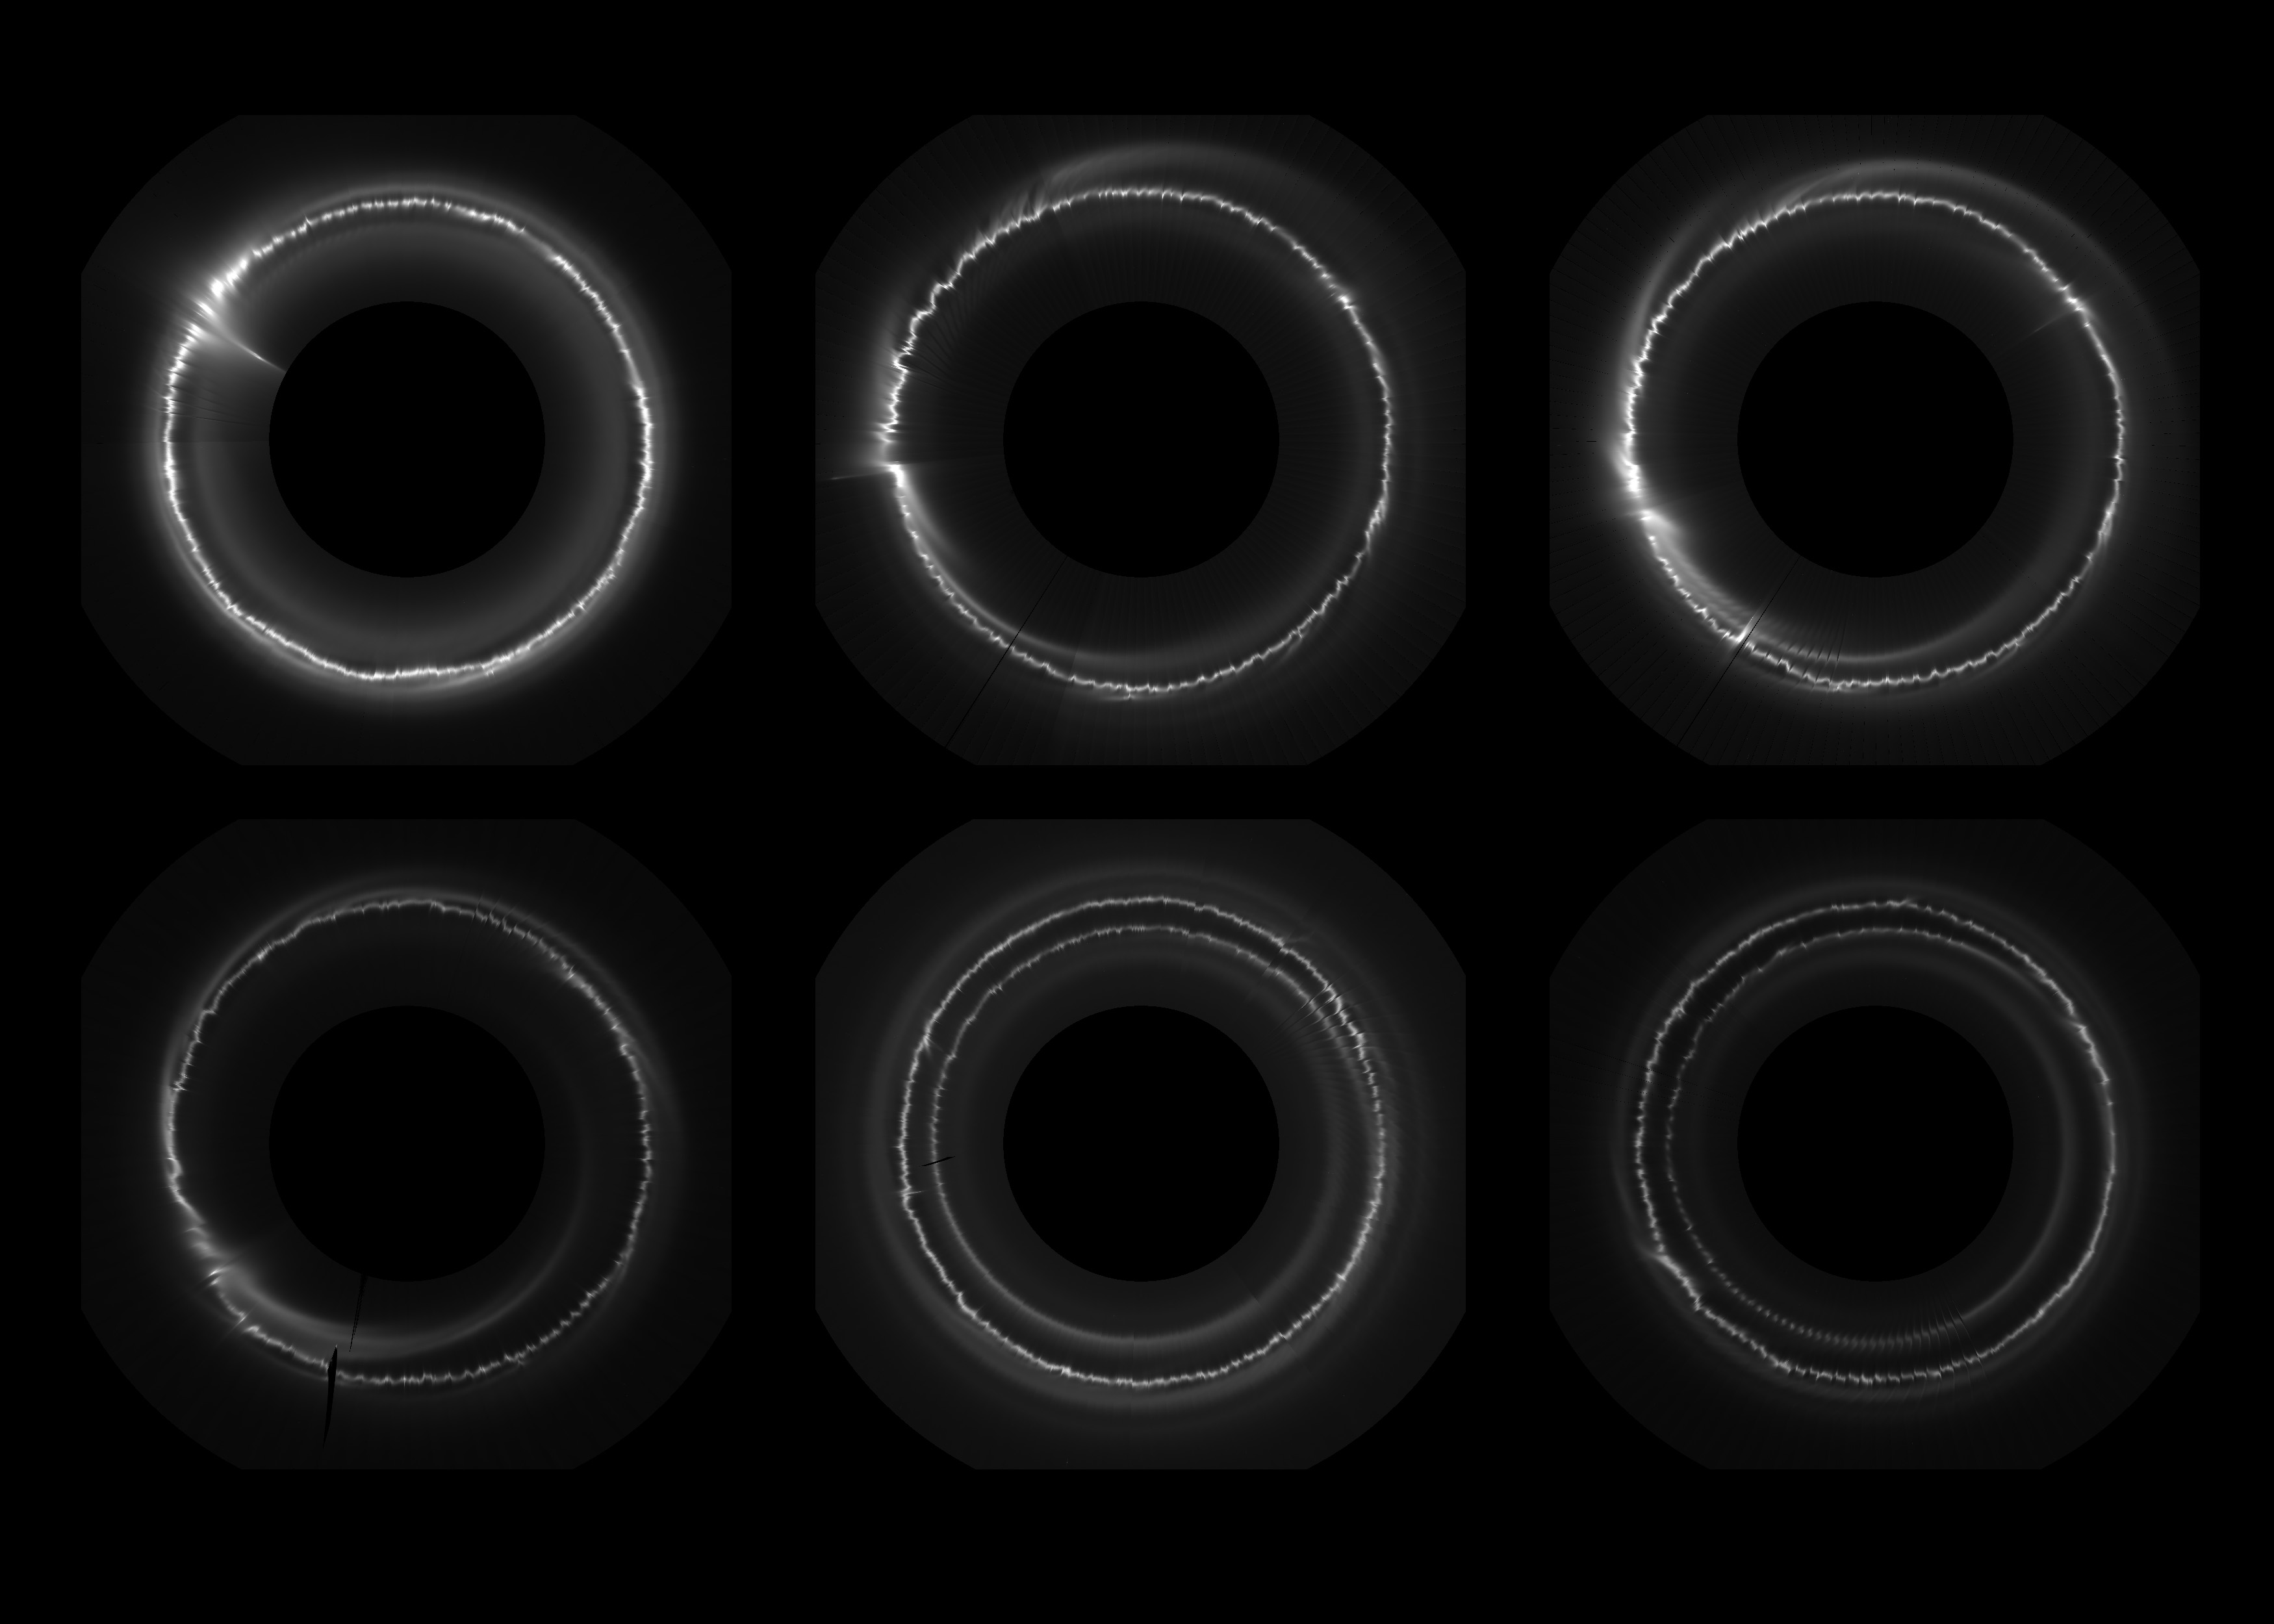

Wavy, Wiggly Ring

Annotated Version

Dec. 23, 2006Feb. 27, 2007Mar. 17, 2007

Apr. 18. 2007Jan. 7, 2008Feb. 24, 2008

The constant change in Saturn’s wavy, wiggly F ring is on display in this set of images obtained by NASA’s Cassini spacecraft. The images show a view looking directly down onto the ring with the planet removed from the center. The radial distance from the center of the F ring has been exaggerated by a factor of 140 to make the wiggles and other radial structures more visible.

The regular patterns here primarily occur because of the gravitational pull of the moon Prometheus, which averages about 53 miles or 86 kilometers in diameter. Prometheus can create channels and snowballs as they part and push together icy F ring particles. These regular wiggles are about 65 miles (100 kilometers) from top to bottom.

Other processes are also at work. In the top left image, the object known as S/2004 S 6 — which may be a moonlet or just a dense clump — has produced an extended trail of material that can be seen at the top left of the image. A close-up of this event can be seen in PIA08863. In some of the images (bottom row, middle and right image), a bright spiral ring is visible. This was caused by an object, possibly S/2004 S 6, colliding with the main F ring and producing a trail of particles that subsequently sheared right around the planet. These events give the F ring its multi-stranded appearance.

Cassini’s narrow-angle camera obtained the images in the top row on Dec. 23, 2006; Feb. 27, 2007 and Mar. 17, 2007 (left to right). In the bottom row, the images were obtained on April 18, 2007; Jan. 7, 2008 and Feb. 24, 2008.

The F ring is the outermost of Saturn’s main rings, with a radius of about 87,129 miles (140,220 kilometers).

The Cassini-Huygens mission is a cooperative project of NASA, the European Space Agency and the Italian Space Agency. NASA’s Jet Propulsion Laboratory, a division of the California Institute of Technology in Pasadena, manages the mission for NASA’s Science Mission Directorate, Washington, D.C. The Cassini orbiter was designed, developed and assembled at JPL. The imaging operations center is based at the Space Science Institute in Boulder, Colo.

Credit: NASA/JPL-Caltech/SSI/QMUL